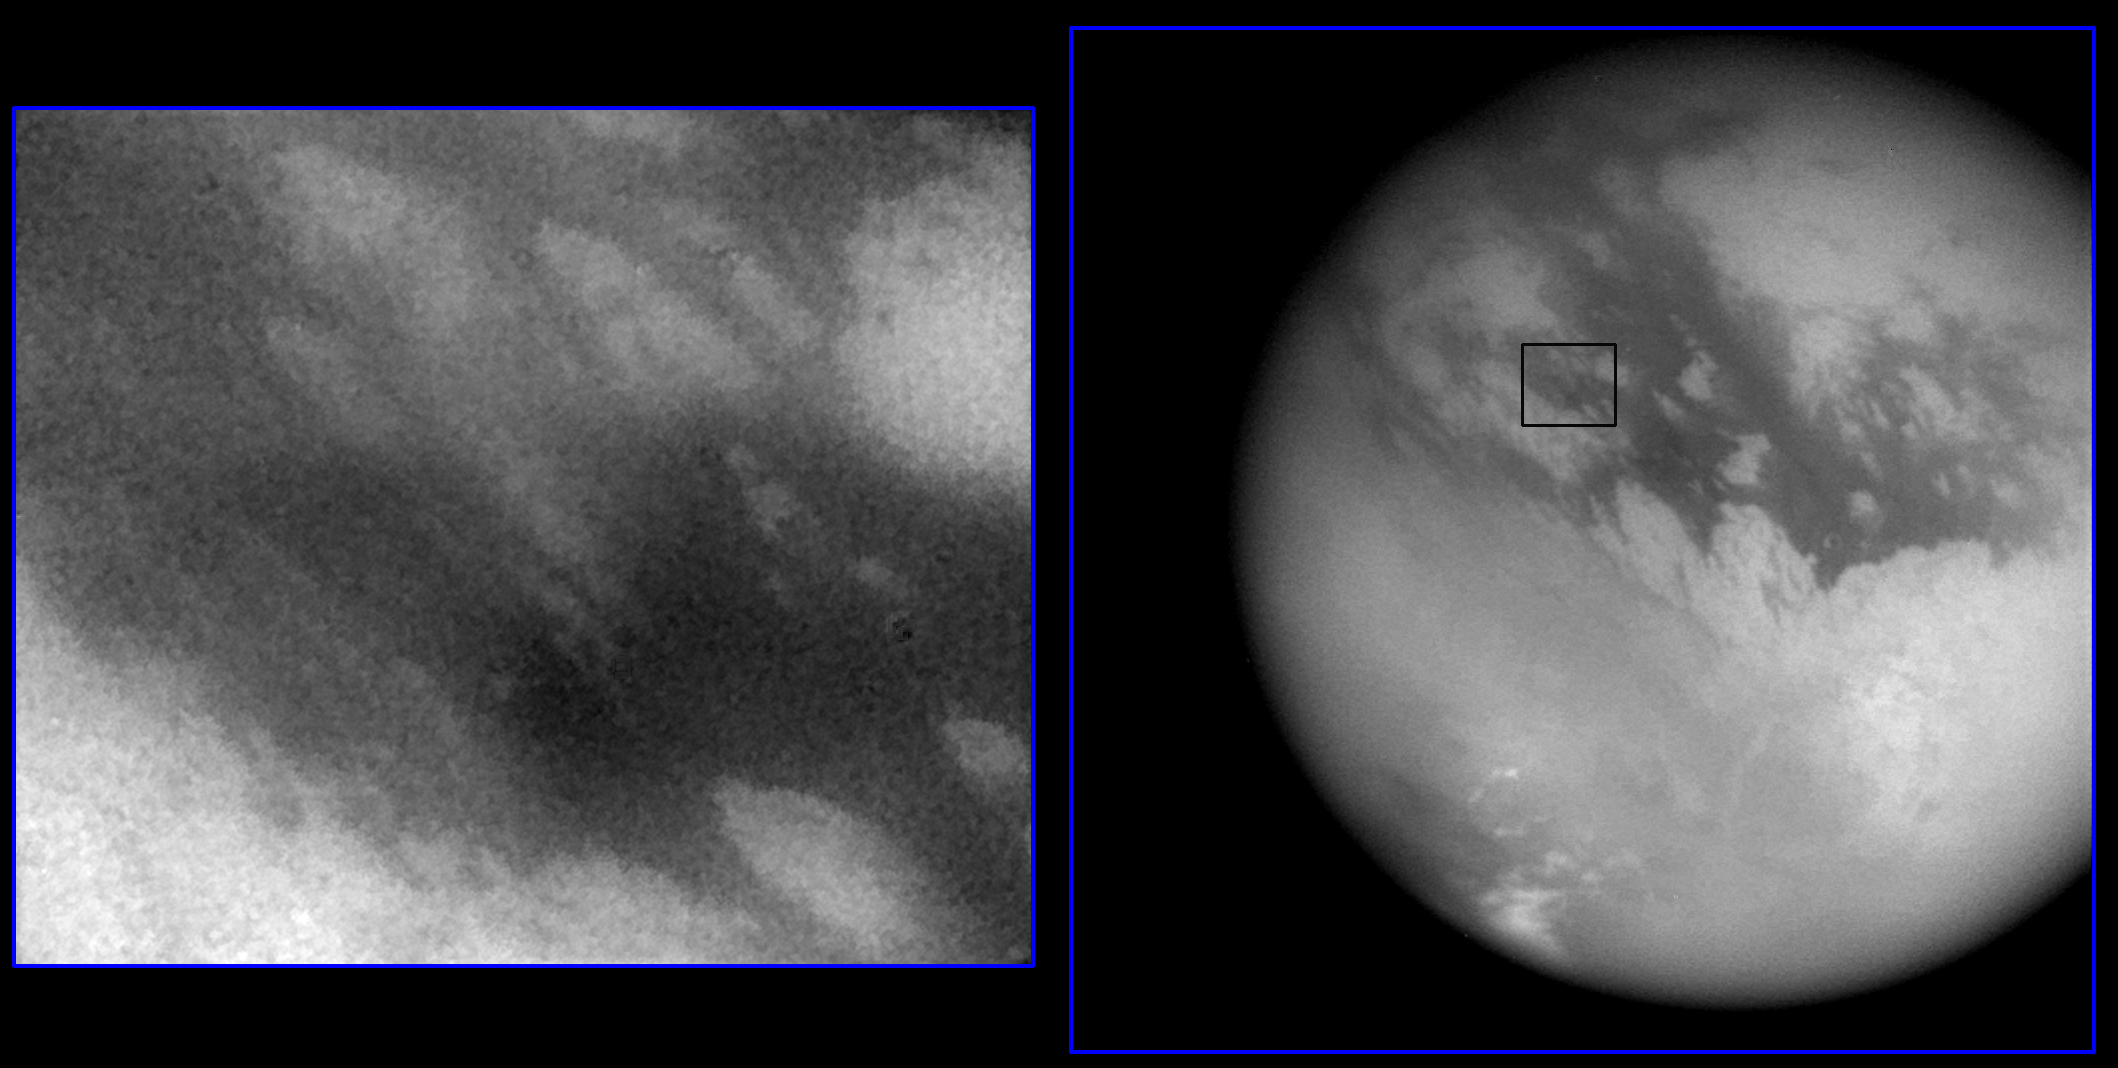

Huygen’s Landing Site

Shown here are two images of the expected landing site of Cassini’s Huygen’s probe (latitude 10.6 S, longitude 191 W). At right is a wide-angle image showing most of Titan’s disc, with a scale of 10 kilometers (6.2 miles) per pixel. At left is a narrow-angle image of the landing site at a scale of 0.83 kilometers (.5 miles) per pixel (location shown by black box at right). North is tilted about 45 degrees from the top of both images. The surface has bright and dark markings with a streamlined pattern consistent with motion from a fluid, such as the atmosphere, moving from west to east (upper left to lower right). The image at left is 400 kilometers (249 miles) wide. Both images were taken by Cassini’s imaging science subsystem through near-infrared filters.

The Cassini-Huygens mission is a cooperative project of NASA, the European Space Agency and the Italian Space Agency. The Jet Propulsion Laboratory, a division of the California Institute of Technology in Pasadena, manages the Cassini-Huygens mission for NASA’s Office of Space Science, Washington, D.C. The Cassini orbiter and its two onboard cameras, were designed, developed and assembled at JPL. The imaging team is based at the Space Science Institute, Boulder, Colo.

Credit: NASA/JPL/Space Science Institute